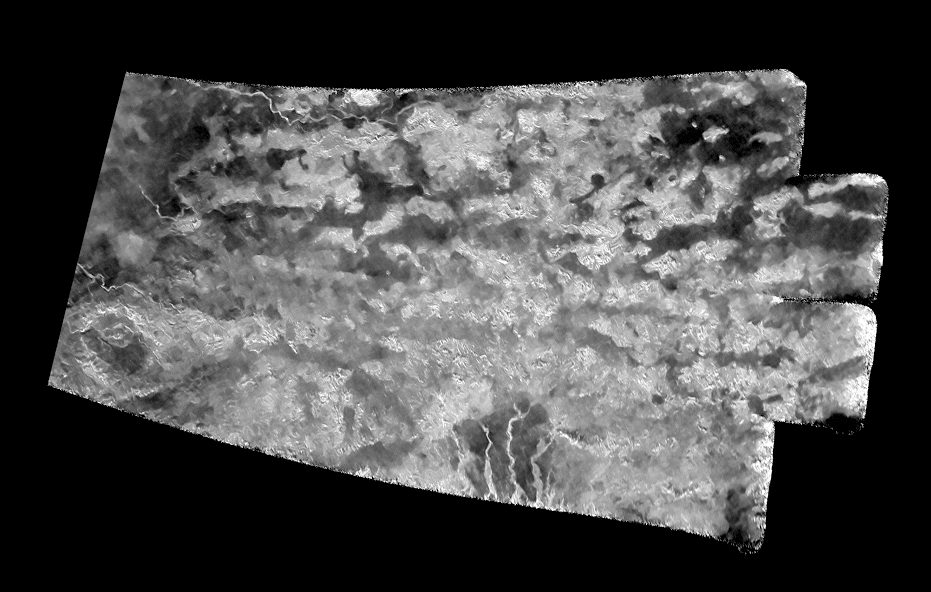

The ‘Xanadu Annex’ on Titan (Denoised)

This synthetic-aperture radar (SAR) image was obtained by NASA’s Cassini spacecraft on July 25, 2016, during its ‘T-121’ pass over Titan’s southern latitudes. This view was produced using the same radar data as PIA20712, but the radar data have been treated with a technique for handling noise that can result in clearer, easier to interpret views.

The improved contrast provided by the denoising algorithm helps river channels (at bottom and upper left) stand out, as well as the crater-like feature at left.

The image shows an area nicknamed the “Xanadu annex” by members of the Cassini radar team, earlier in the mission. This area had not been imaged by Cassini’s radar until now, but measurements of its brightness temperature from Cassini’s microwave radiometer were quite similar to that of the large region on Titan named Xanadu (see PIA20713).

Cassini’s radiometer is essentially a very sensitive thermometer, and brightness temperature is a measure of the intensity of microwave radiation received from a feature by the instrument.

Radar team members predicted at the time that, if this area were ever imaged, it would be similar in appearance to Xanadu, which lies just to the north. That earlier hunch appears to have been borne out, as features in this scene bear a strong similarity to the mountainous terrains Cassini’s radar has imaged in Xanadu (see PIA08449).

Xanadu — and now perhaps its annex — remains something of a mystery. First imaged in 1994 by the Hubble Space Telescope (just three years before Cassini’s launch from Earth), Xanadu was the first surface feature to be recognized on Titan. Once thought to be a raised plateau, the region is now understood to be slightly tilted, but not higher than, the darker surrounding regions. It blocks the formation of sand dunes, which otherwise extend all the way around Titan at its equator.

The image was taken by the Cassini Synthetic Aperture radar (SAR) on July 25, 2016 during the mission’s 122nd targeted Titan encounter. The image has been modified by the denoising method described in A. Lucas, JGR:Planets (2014).

The Cassini-Huygens mission is a cooperative project of NASA, ESA (the European Space Agency) and the Italian Space Agency. NASA’s Jet Propulsion Laboratory, a division of the California Institute of Technology in Pasadena, manages the mission for NASA’s Science Mission Directorate, Washington. The Cassini orbiter was designed, developed and assembled at JPL. The radar instrument was built by JPL and the Italian Space Agency, working with team members from the United States and several European countries.

Credit: NASA/JPL-Caltech/ASI/Universite Paris-Diderot